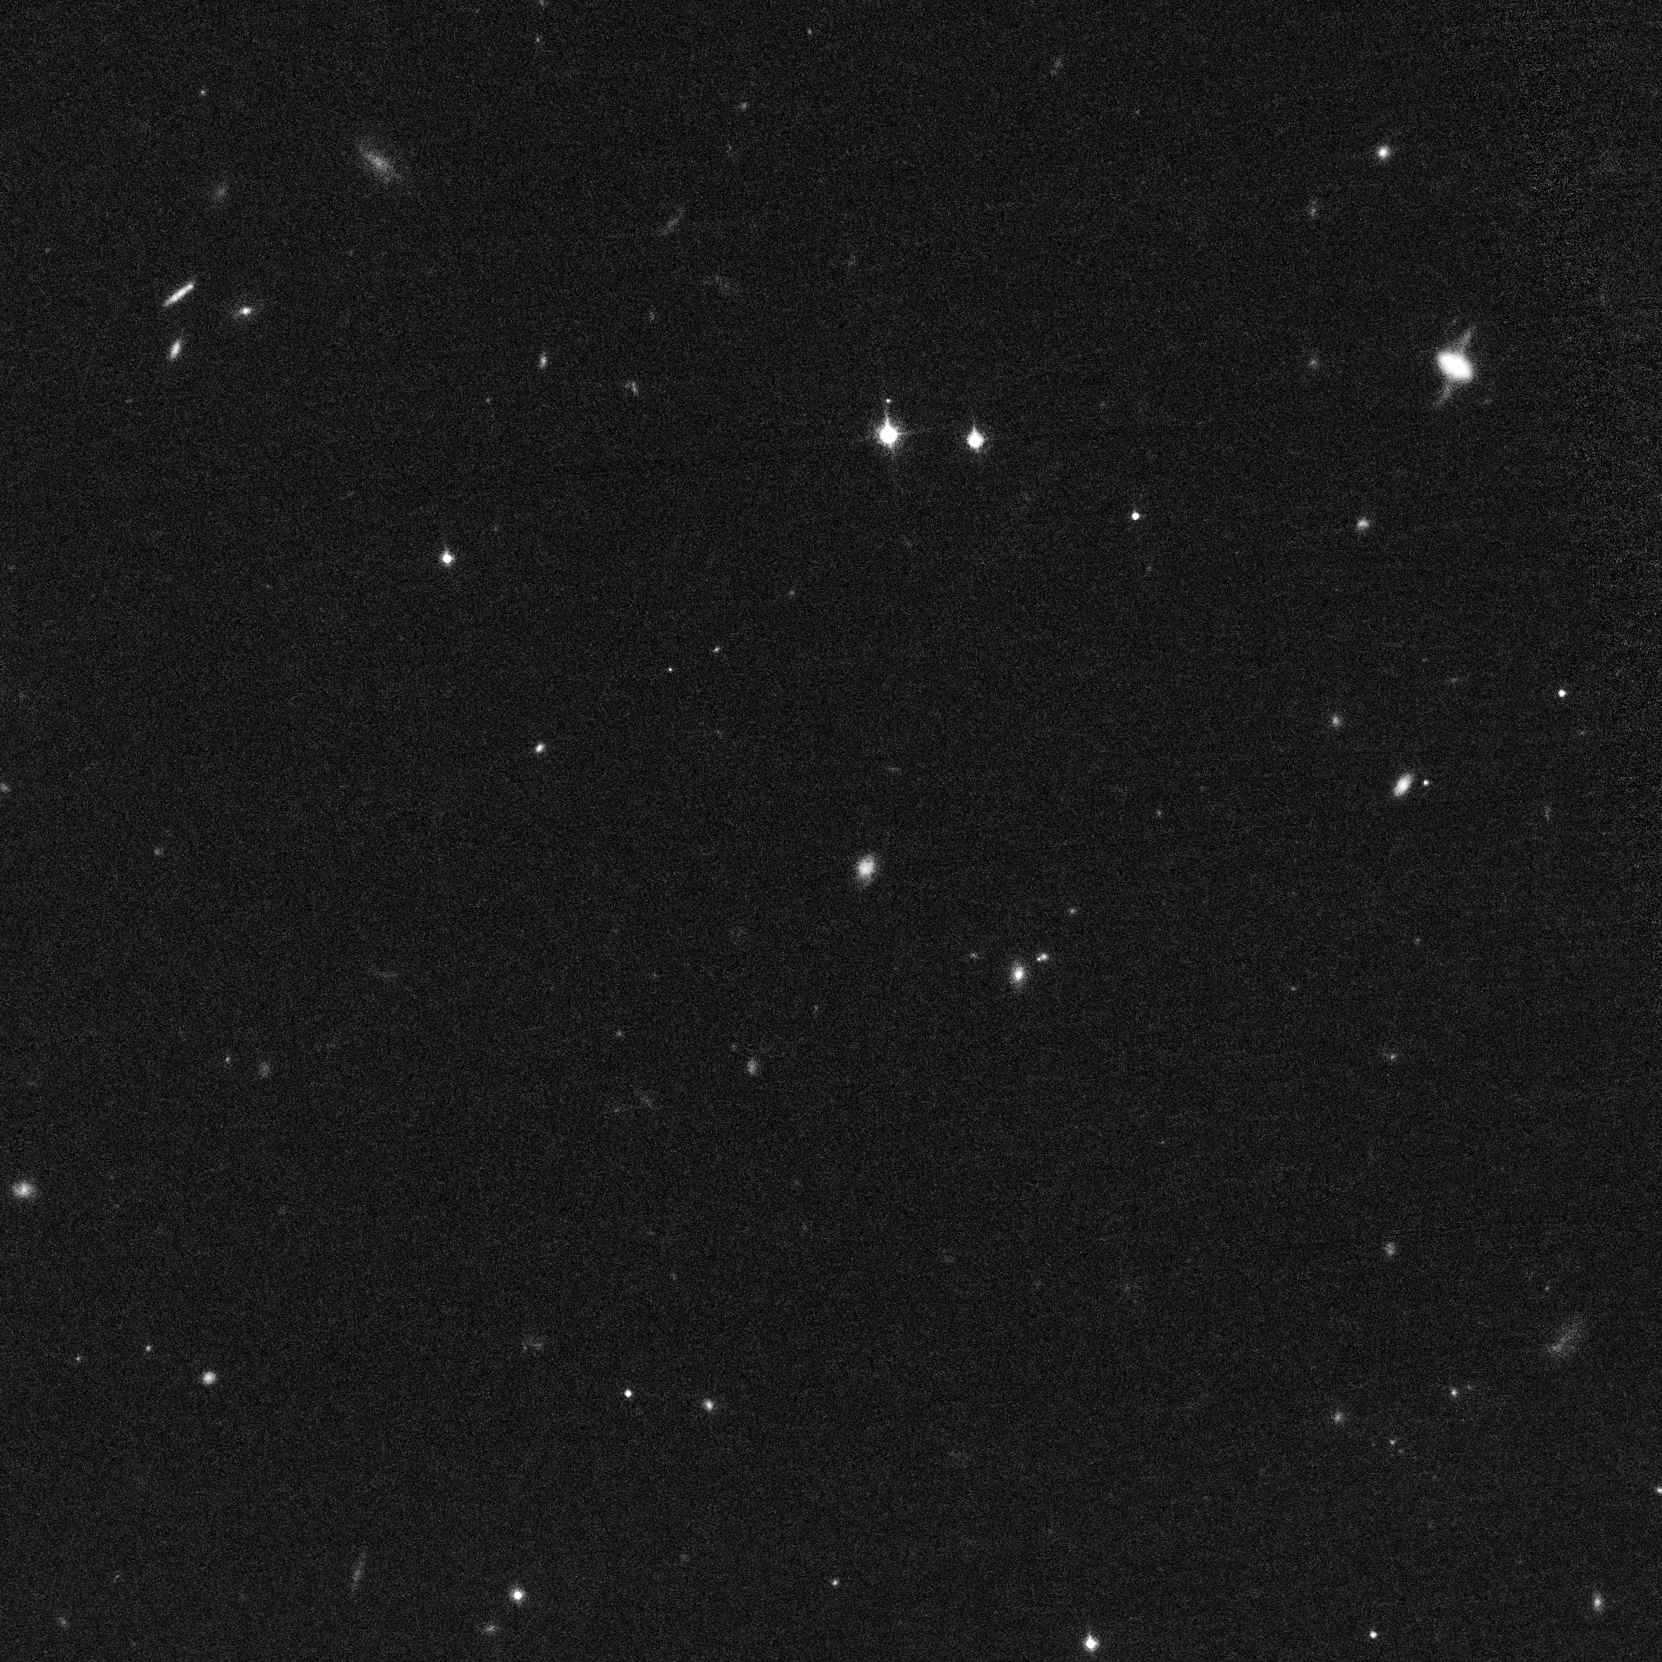

Cluster of Galaxies with Recent Supernova

Object Description: Cluster of Galaxies with Recent Supernova
Instrument: HST/ACS
Filters: F775W (i)

Credit: NASA, ESA, S. Perlmutter (University of California, Berkeley and Lawrence Berkeley National Laboratory), and the HST Cluster Supernova Collaboration